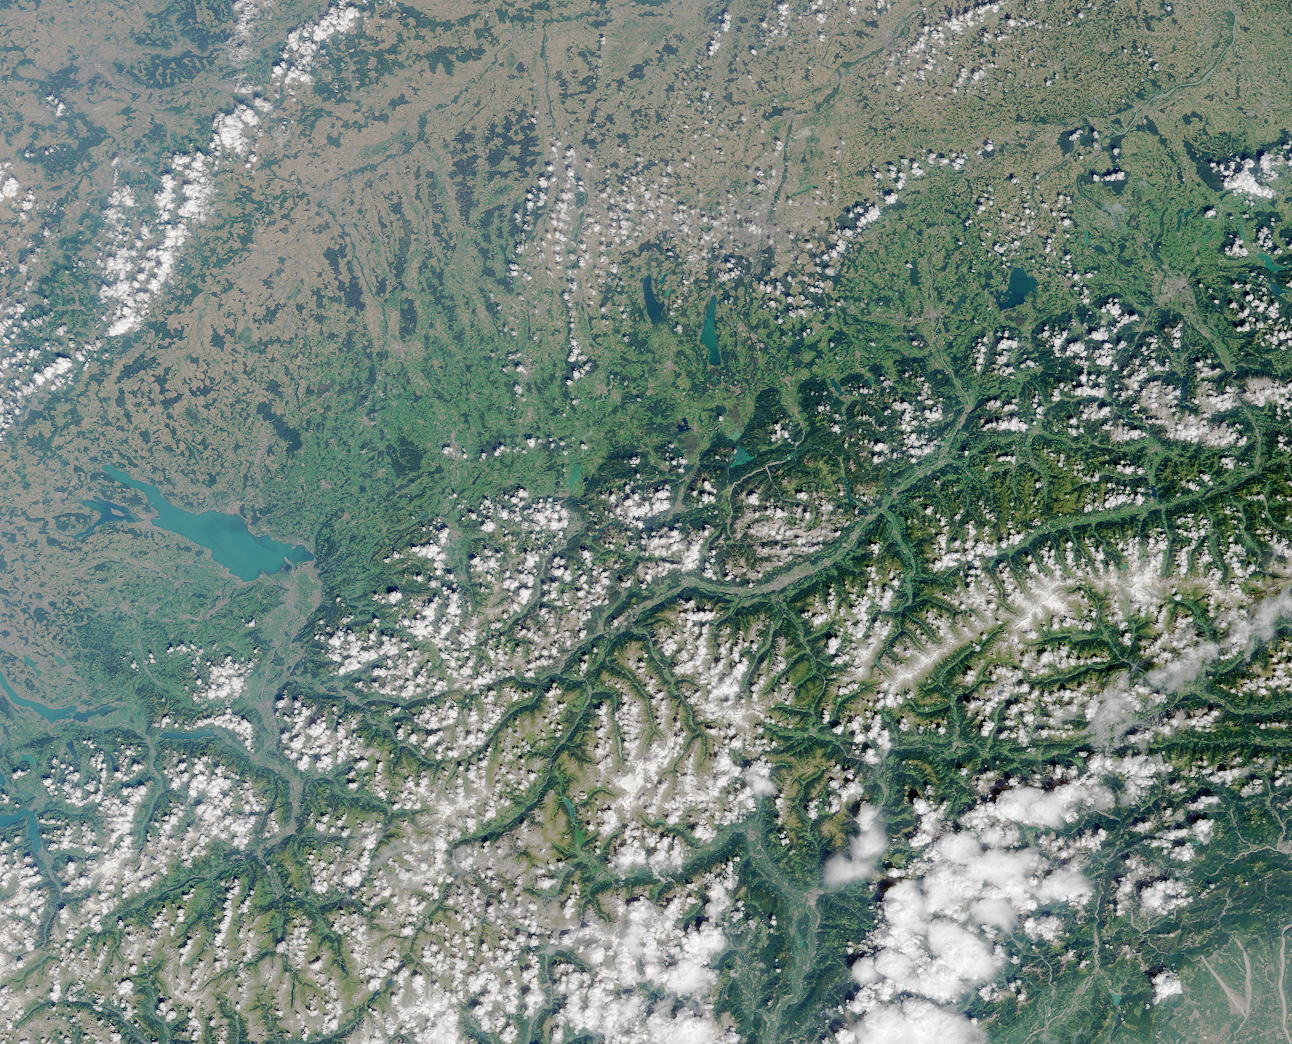

Where on Earth…? MISR Mystery Image Quiz #2:Lake Constance, Europe

The large lake near the left-hand side of the image is bordered by Switzerland, Germany, and Austria, and has several names. Lake Constance (also written as Konstanz and “Lac de Constance”) and Bodensee are the most common names. Another, used by the German residents of the lake, is “Schwäbisches Meer” (Swabian Sea). The lake’s basin was formed by glacial activities.

The answers to this quiz appear in blue below each question.

1. The lake has two commonly used names. What are they?

The large lake near the left-hand side of the image is bordered by Switzerland, Germany, and Austria, and has several names. Lake Constance (also written as Konstanz and “Lac de Constance”) and Bodensee are the most common names. Another, used by the German residents of the lake, is “Schwäbisches Meer” (Swabian Sea).

2. What process formed the lake’s basin?
A. Meteor impact
B. Human excavation
C. Glacial erosion
D. Volcanic activity.

Answer: (C)
The lake’s basin was formed by glacial activities.

3. Which one of the following statements about the lake is false?
A. There is an international airport within 100 kilometers
B. Remedial efforts to mitigate eutrophication were first initiated in the 1990’s
C. Millions of people rely on the lake for drinking water
D. A lakeside town hosts an annual celebration of Celtic music

Answer: (B)
Lake Constance provides drinking water for about 4 million people. Zurich International Airport is about 70 kilometers from the lakeside town of Konstanz, Germany. An annual Celtic music festival is hosted on the Swiss shores of Lake Constance at the town of Rorschach.

Eutrophication, or the process of nutrient enrichment, is rapidly accelerated when excess phosphorous and nitrogen is discharged to a water body from wastewater and fertilizers. This leads to overproduction of algae and aquatic plants, exhaustion of available oxygen, loss of some fish species, and the multiplication of anaerobic bacteria. In recognition of the value of Lake Constance, efforts to mitigate eutrophication were initiated in the 1970’s.

MISR was built and is managed by NASA’s Jet Propulsion Laboratory, Pasadena, CA, for NASA’s Office of Earth Science, Washington, DC. The Terra satellite is managed by NASA’s Goddard Space Flight Center, Greenbelt, MD. JPL is a division of the California Institute of Technology.

Credit: NASA/GSFC/LaRC/JPL, MISR Team